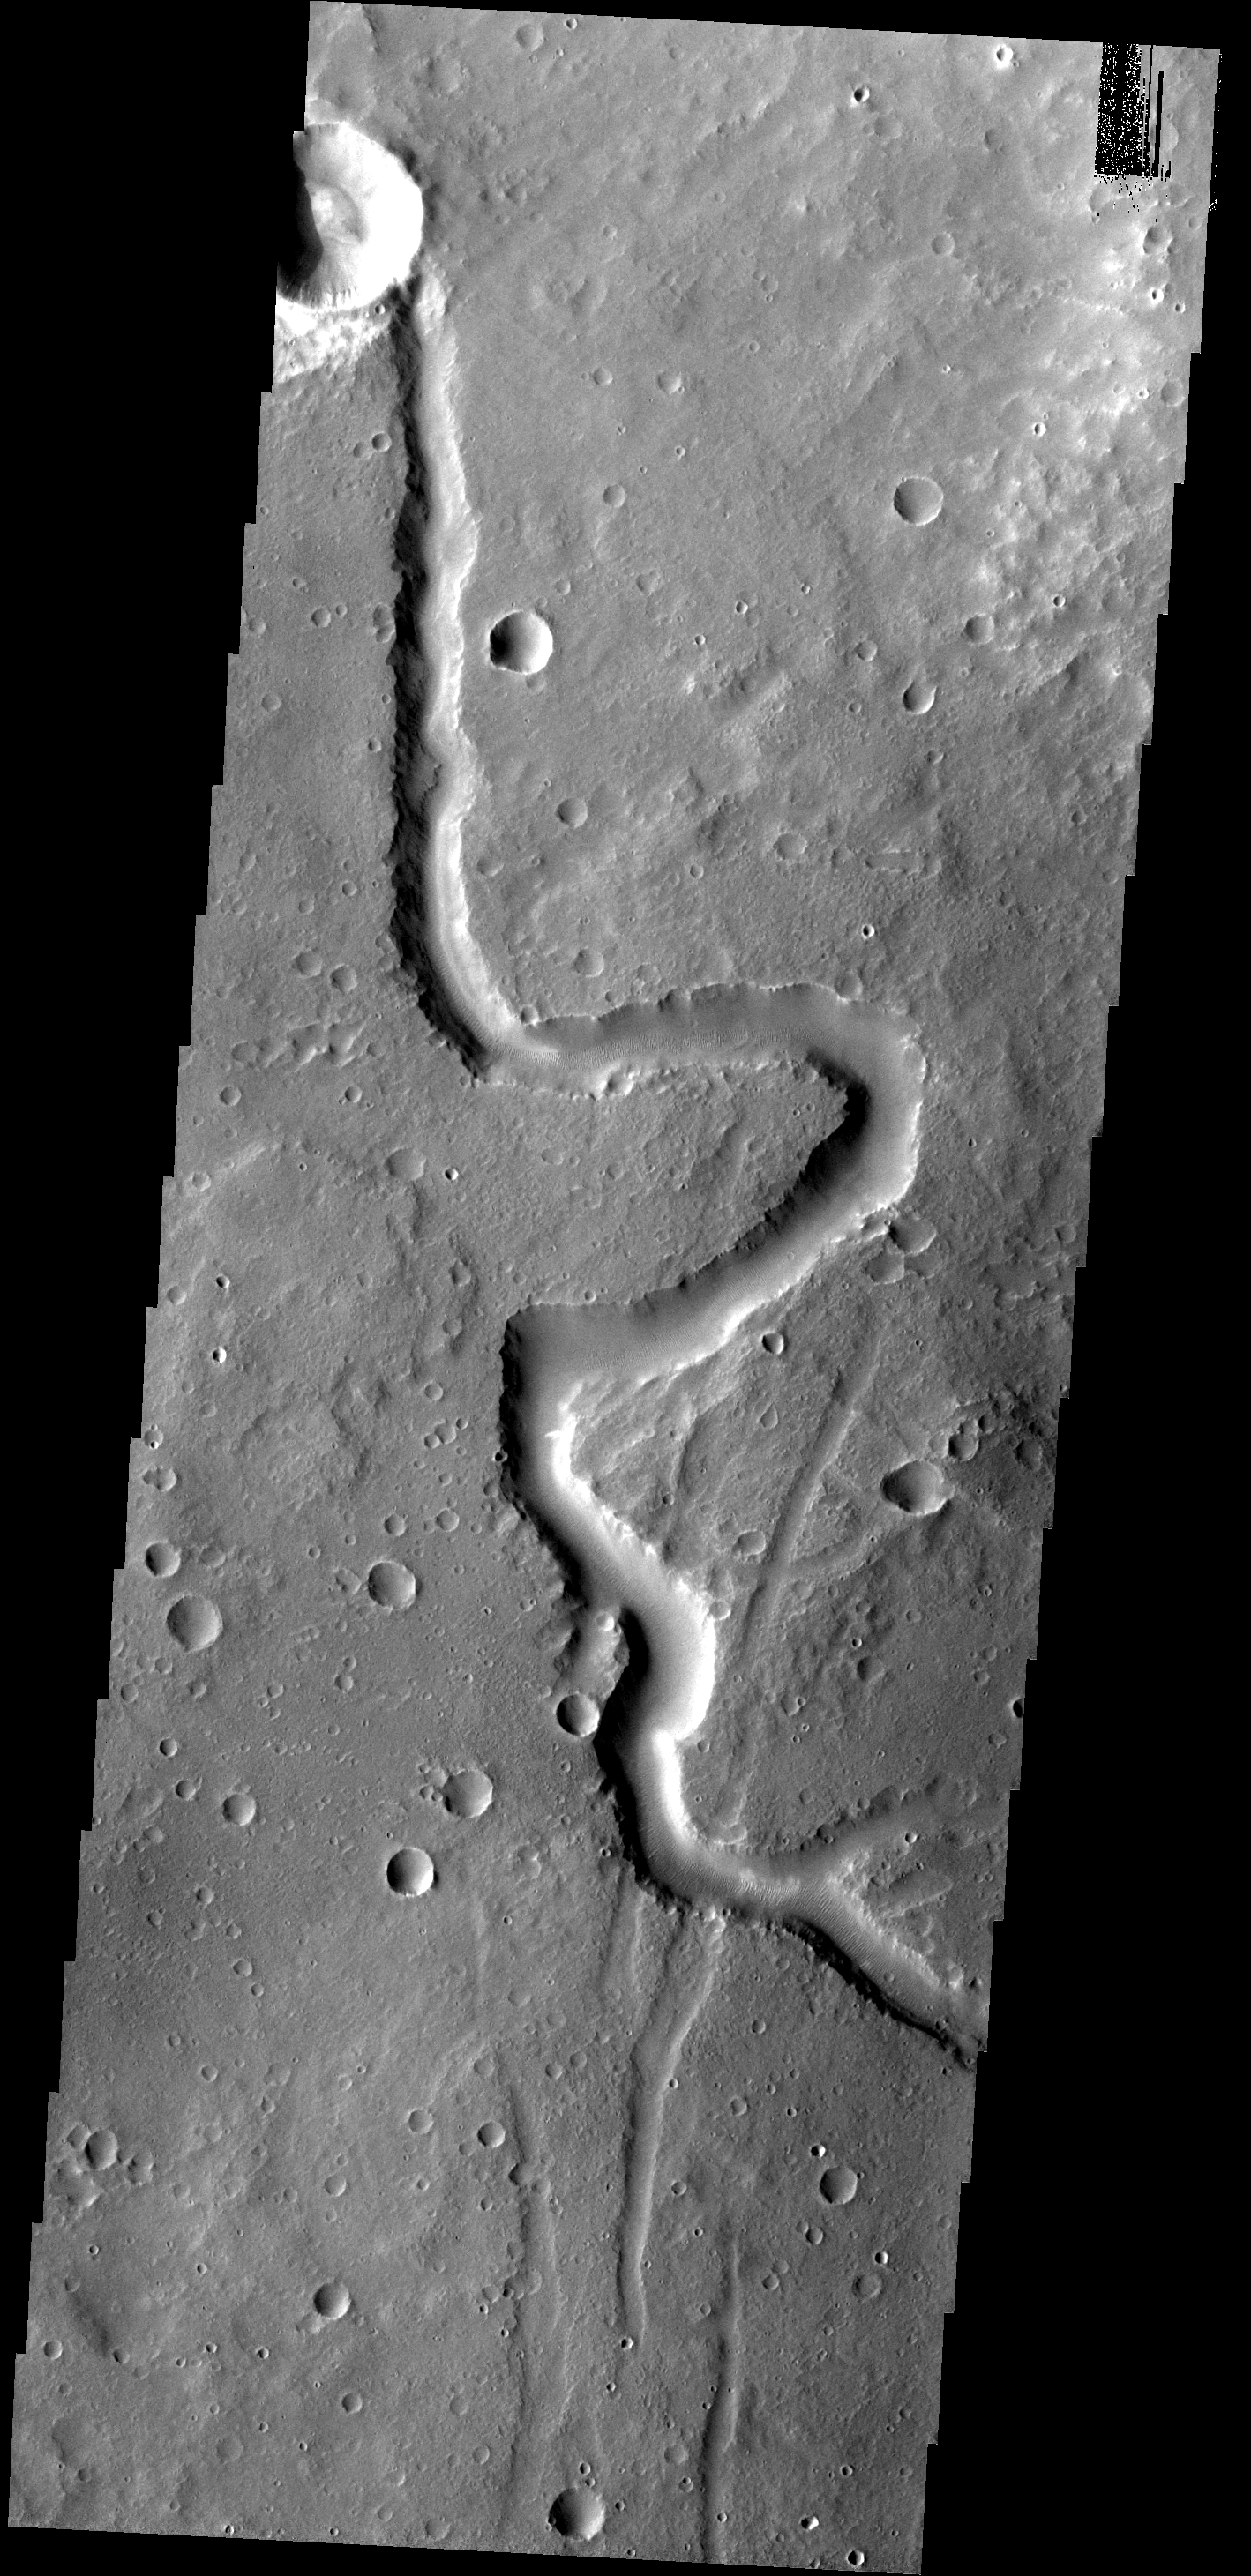

Winding Channel

This small, unnamed channel is located in Arabia Terra.

Image information: VIS instrument. Latitude 28.7N, Longitude 349.6E. 19 meter/pixel resolution.

Please see the THEMIS Data Citation Note for details on crediting THEMIS images.

Note: this THEMIS visual image has not been radiometrically nor geometrically calibrated for this preliminary release. An empirical correction has been performed to remove instrumental effects. A linear shift has been applied in the cross-track and down-track direction to approximate spacecraft and planetary motion. Fully calibrated and geometrically projected images will be released through the Planetary Data System in accordance with Project policies at a later time.

NASA’s Jet Propulsion Laboratory manages the 2001 Mars Odyssey mission for NASA’s Office of Space Science, Washington, D.C. The Thermal Emission Imaging System (THEMIS) was developed by Arizona State University, Tempe, in collaboration with Raytheon Santa Barbara Remote Sensing. The THEMIS investigation is led by Dr. Philip Christensen at Arizona State University. Lockheed Martin Astronautics, Denver, is the prime contractor for the Odyssey project, and developed and built the orbiter. Mission operations are conducted jointly from Lockheed Martin and from JPL, a division of the California Institute of Technology in Pasadena.

Credit: NASA/JPL/ASU